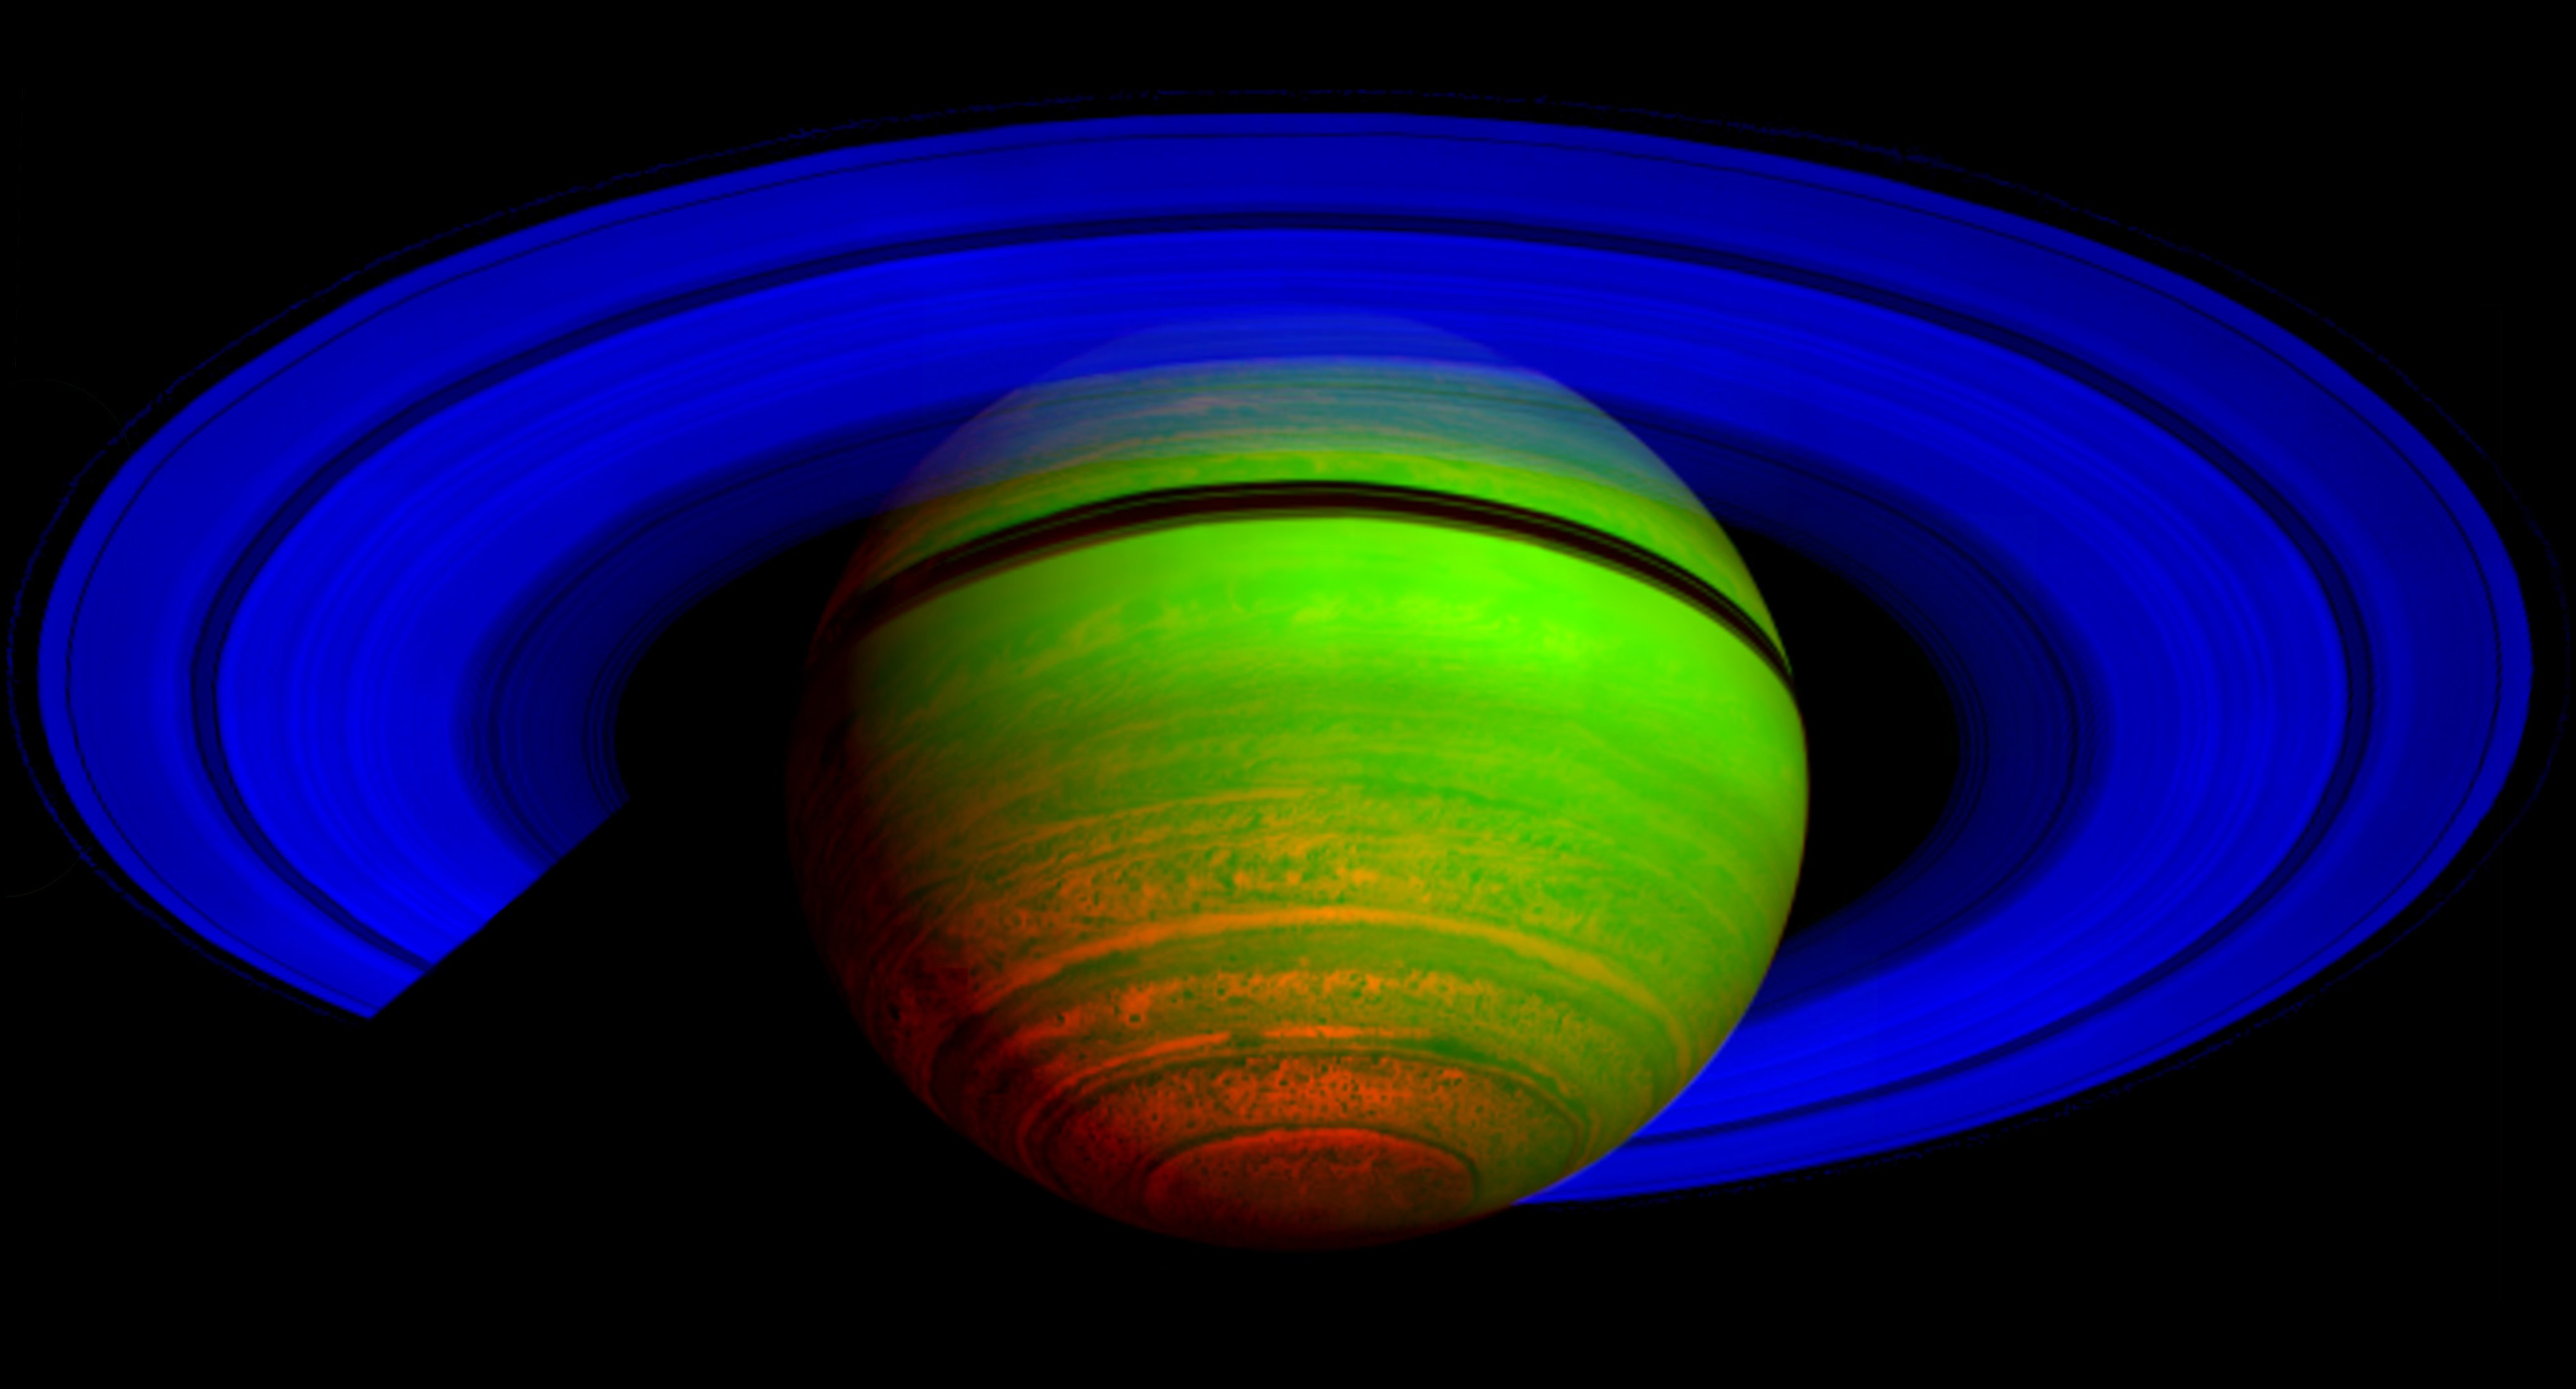

Majestic Saturn, in the Infrared

This false-color composite image, constructed from data obtained by NASA’s Cassini spacecraft, shows Saturn’s rings and southern hemisphere. The composite image was made from 65 individual observations by Cassini’s visual and infrared mapping spectrometer in the near-infrared portion of the light spectrum on Nov. 1, 2008. The observations were each six minutes long.

In this image constructed from data collected in the near-infrared wavelengths of light, scientists designated blue to indicate sunlight reflected at a wavelength of 2 microns, green to indicate sunlight reflected at 3 microns and red to indicate thermal emission at 5 microns. Saturn’s rings reflect sunlight at 2 microns, but not at 3 and 5 microns, so they appear deep blue. Saturn’s high altitude haze reflects sunlight at both 2 and 3 microns, but not at 5 microns, and so it appears green to blue-green. The heat emission from the interior of Saturn is only seen at 5 microns wavelength in the spectrometer data, and thus appears red. The dark spots and banded features in the image are clouds and small storms that outline the deeper weather systems and circulation patterns of the planet. They are illuminated from underneath by Saturn’s thermal emission, and thus appear in silhouette.

The Cassini-Huygens mission is a cooperative project of NASA, the European Space Agency and the Italian Space Agency. The Jet Propulsion Laboratory, a division of the California Institute of Technology in Pasadena, manages the mission for NASA’s Science Mission Directorate, Washington, D.C. The Cassini orbiter was designed, developed and assembled at JPL. The visual and infrared mapping spectrometer team is based at the University of Arizona, Tucson.

Credit: NASA/JPL/ASI/University of Arizona